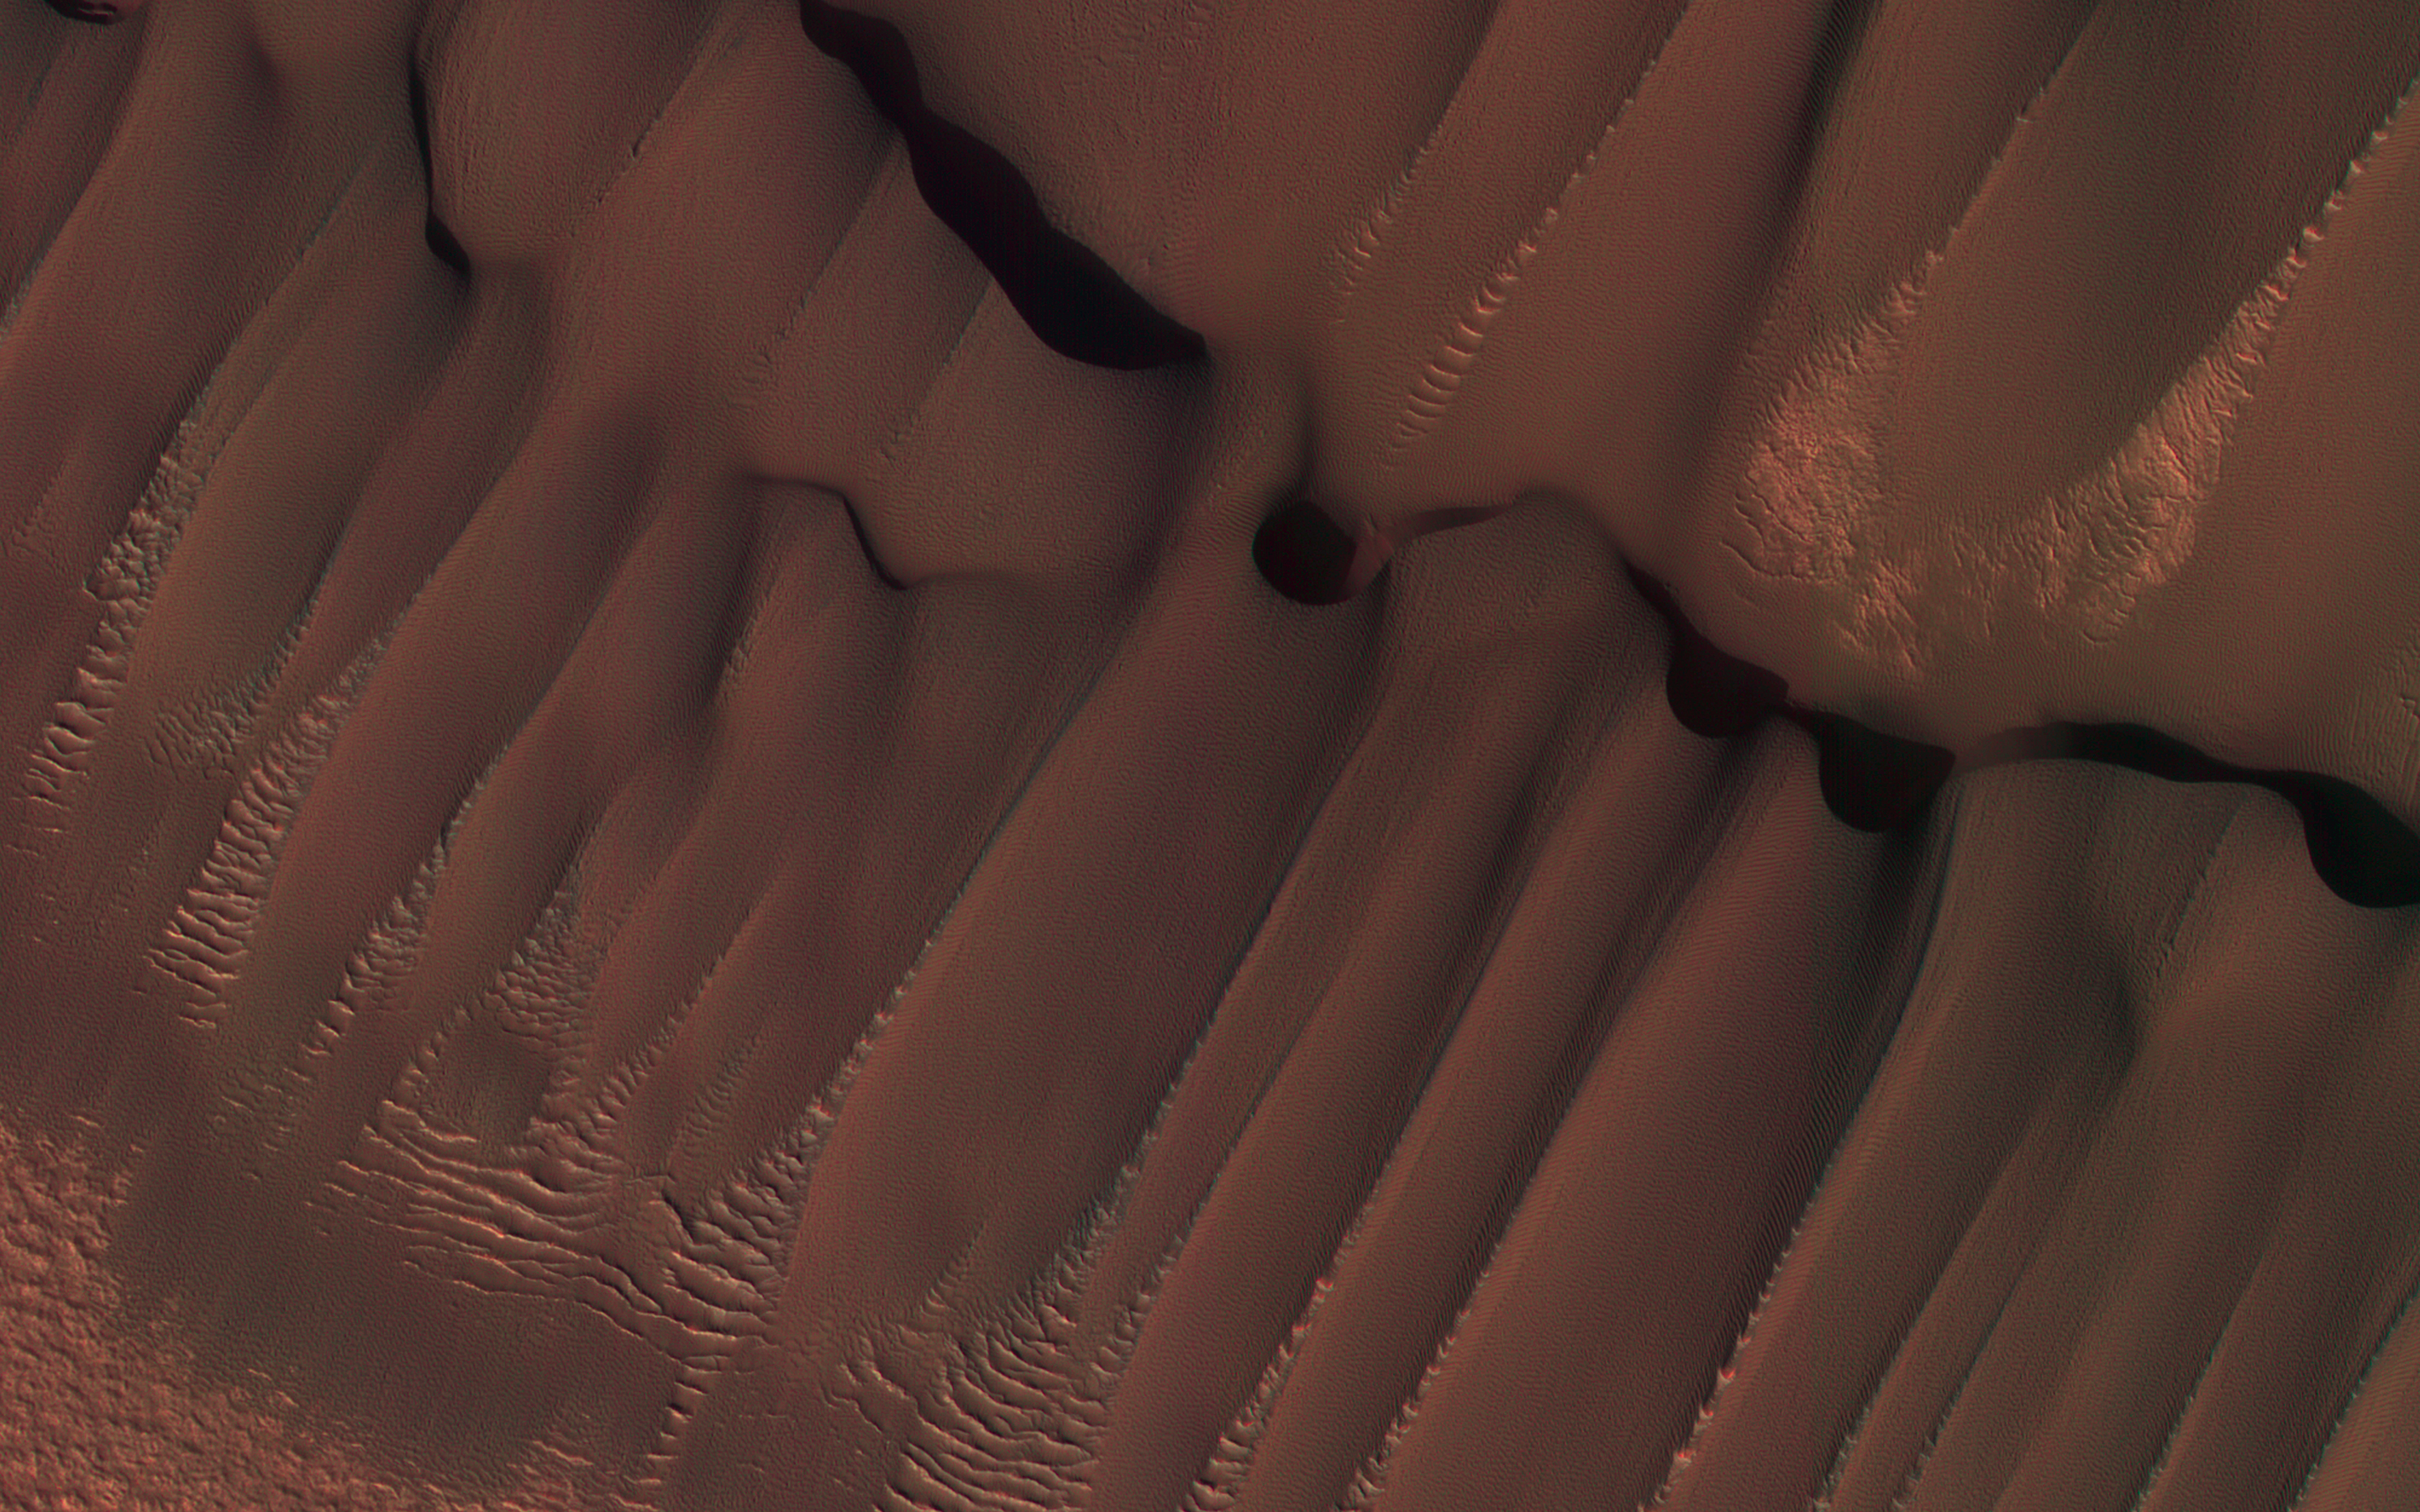

Dunes in Northern Summer

This dune field formed near the base of the North Polar cap. Dunes require a source of loose particulate material to form. The source of the northern dune fields around the polar cap may be from the layers of dusty ice that are eroded by strong polar winds.

This image was taken during the Martian northern summer, so there is no frost present on the dunes. The dunes closest to the base of the polar cap are long and parallel, indicating strong winds from the direction of the cap. As they get farther away from the polar cap, they start to form more crescent shaped dunes, called barchan dunes.

Repeated observations by HiRISE of dunes like these show measurable changes in some locations. This discovery adds to the growing evidence that there are active processes happening all over the surface of Mars today.

The University of Arizona, Tucson, operates HiRISE, which was built by Ball Aerospace & Technologies Corp., Boulder, Colo. NASA’s Jet Propulsion Laboratory, a division of Caltech in Pasadena, California, manages the Mars Reconnaissance Orbiter Project for NASA’s Science Mission Directorate, Washington.

Credit: NASA/JPL-Caltech/Univ. of Arizona